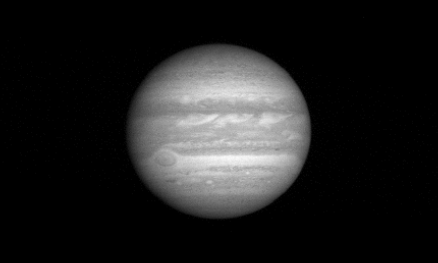

A Day on Jupiter (Animation)

This “movie” strings 11 images of Jupiter captured by the New Horizons Long Range Reconnaissance Imager (LORRI) on January 9, 2007, when the spacecraft was about 80 million kilometers (49.6 million miles) from the giant planet. The sequence covers a full 10-hour rotation of Jupiter, during which the moons Ganymede and Io — as well as the shadows they cast on Jupiter — move across the camera’s field of view.

Credit: NASA/Johns Hopkins University Applied Physics Laboratory/Southwest Research Institute